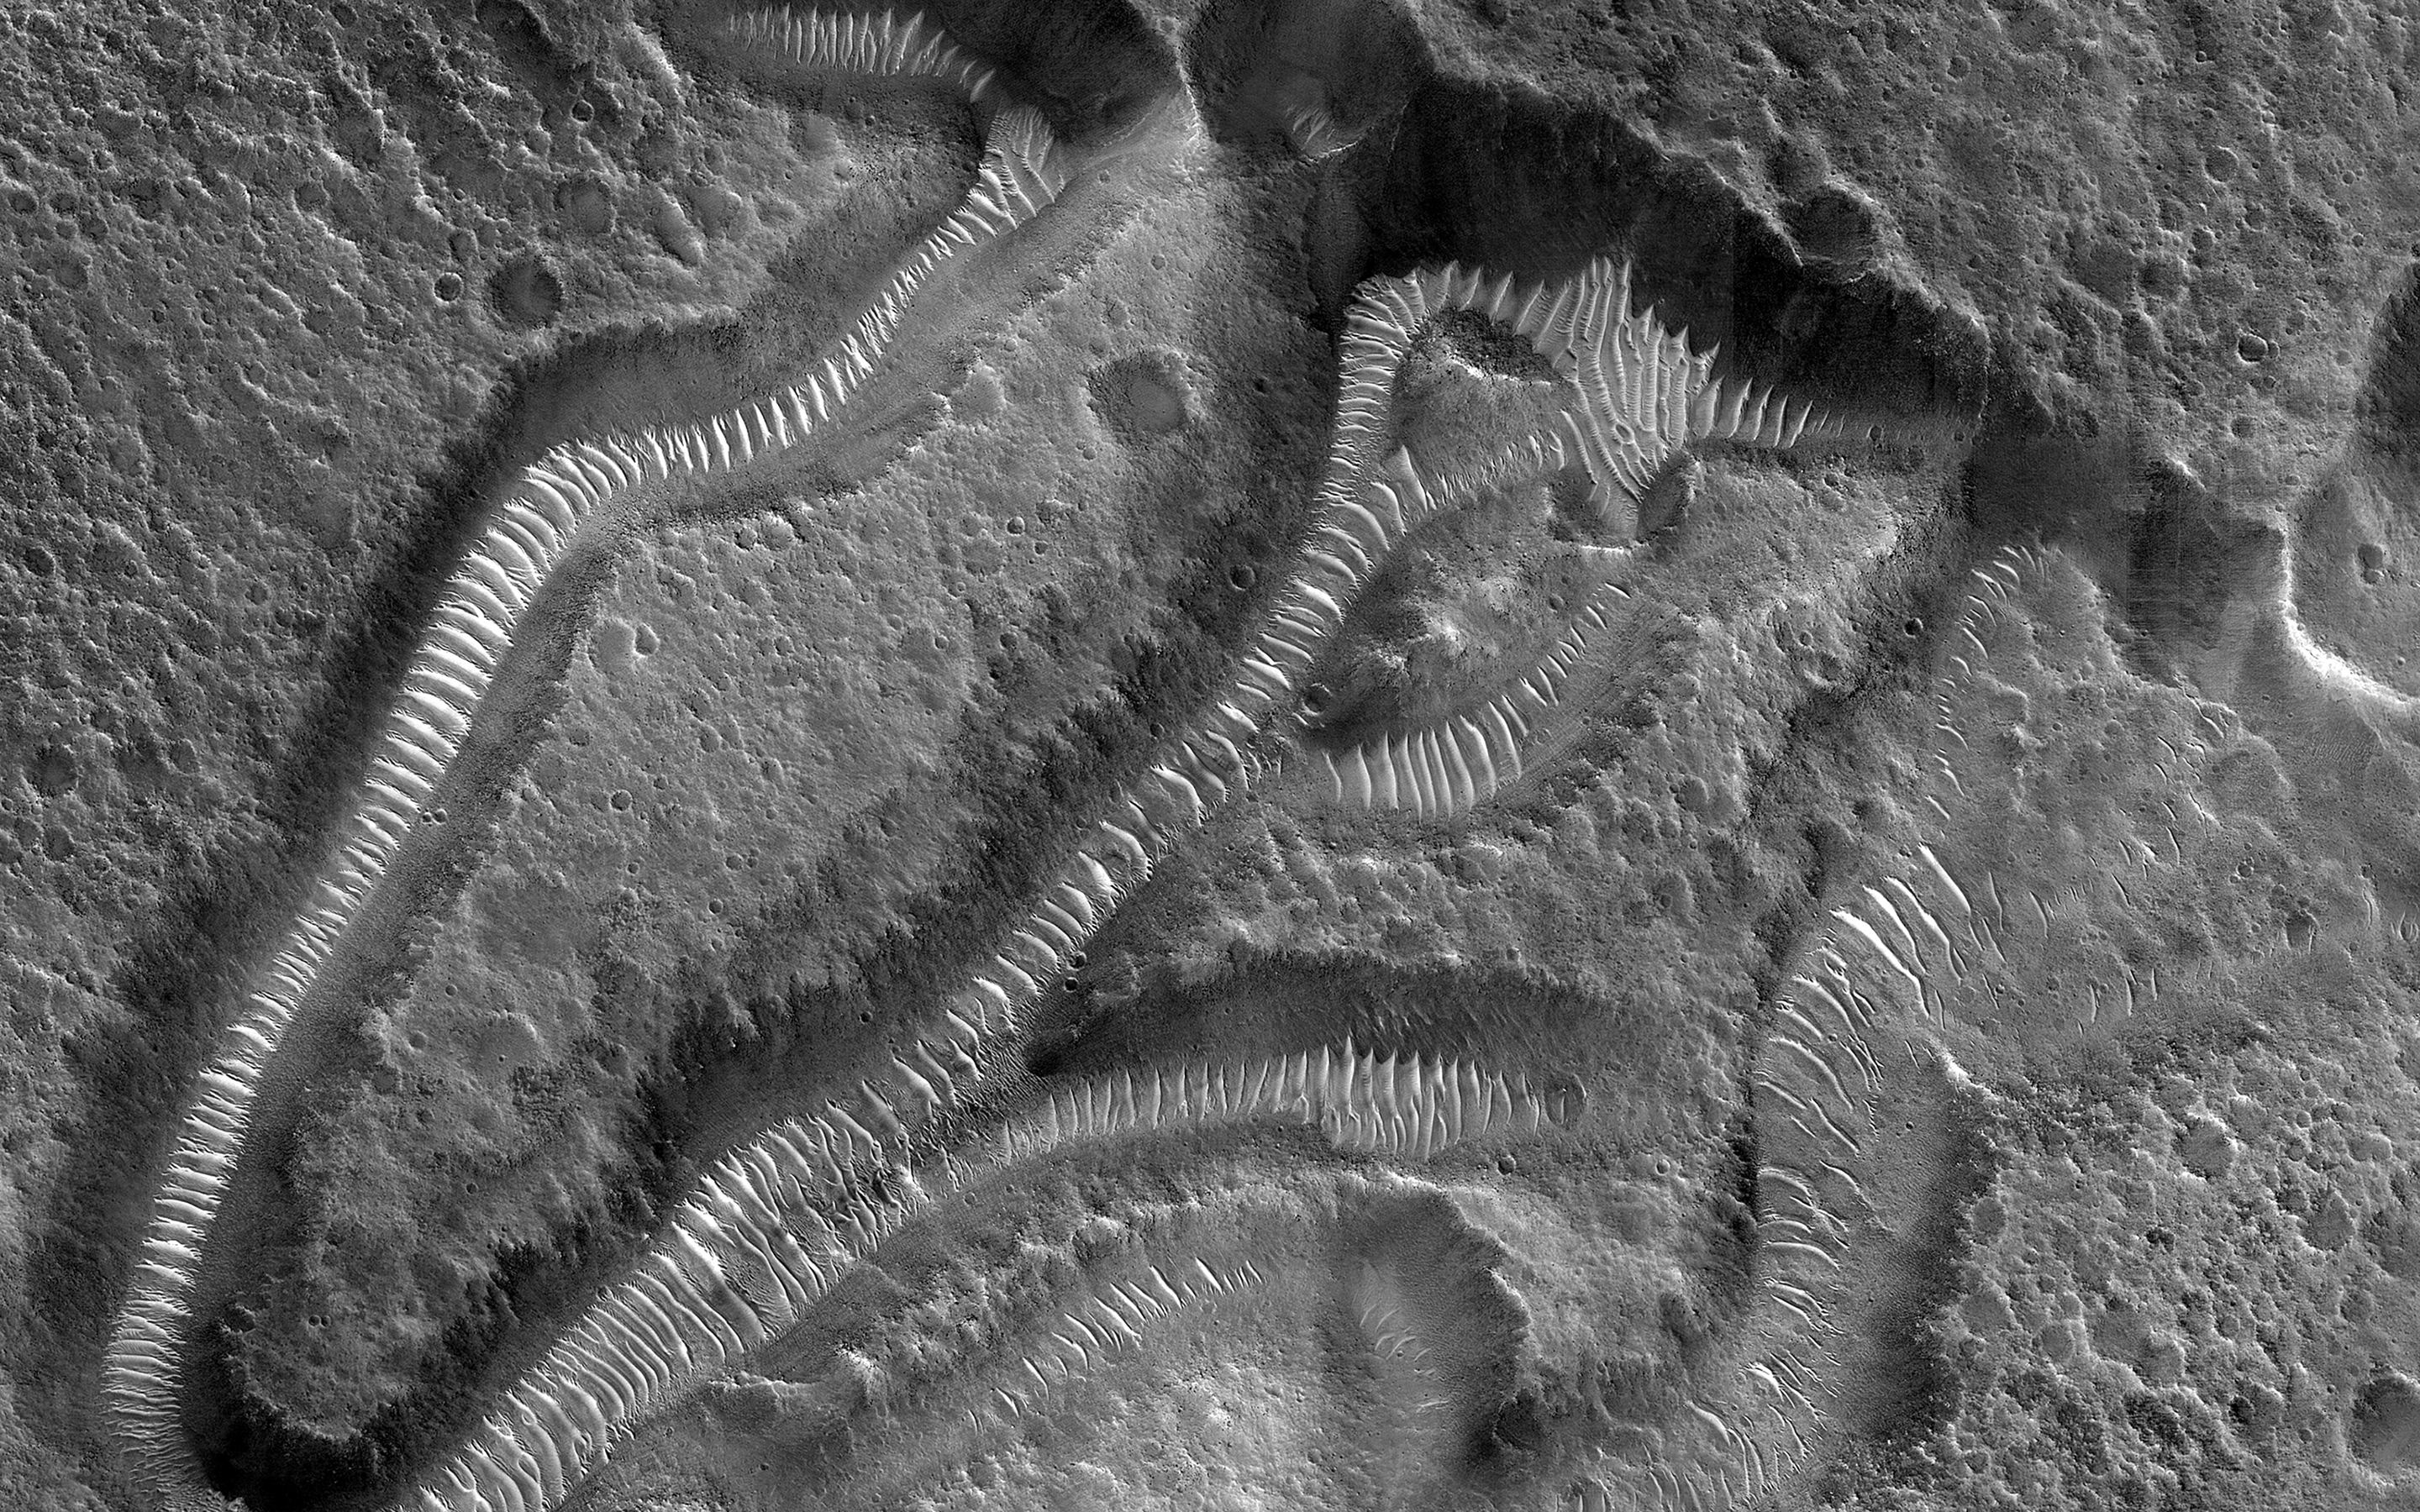

Channels on a Streamlined Island of Kasei Vallis

This image focuses on small channels formed on the floor of the much larger Kasei Valles, one of the largest outflow channels on Mars.

The enormous floods that formed such channels sometimes flowed around either side of topographic rises forming islands with a streamlined shape. The channels in this image are located on the trailing edge of such a formation (white shaded box). The small channels formed linear coalescing pits, perhaps by ground ice sublimating into the atmosphere leaving the surface material to collapse. Much of the remaining material seems to be made up of easily eroded sediments likely deposited by the floodwaters, which have subsequently formed dunes inside the channels.

Kasei extends almost 1600 kilometers (980 miles) across the surface towards the northeast before it empties into Chryse Planitia in the northern lowlands of Mars.

The map is projected here at a scale of 25 centimeters (9.8 inches) per pixel. (The original image scale is 29.2 centimeters [11.5 inches] per pixel [with 1 x 1 binning]; objects on the order of 88 centimeters [34.6 inches] across are resolved.) North is up.

The University of Arizona, in Tucson, operates HiRISE, which was built by Ball Aerospace & Technologies Corp., in Boulder, Colorado. NASA’s Jet Propulsion Laboratory, a division of Caltech in Pasadena, California, manages the Mars Reconnaissance Orbiter Project for NASA’s Science Mission Directorate, Washington.

Credit: NASA/JPL-Caltech/University of Arizona